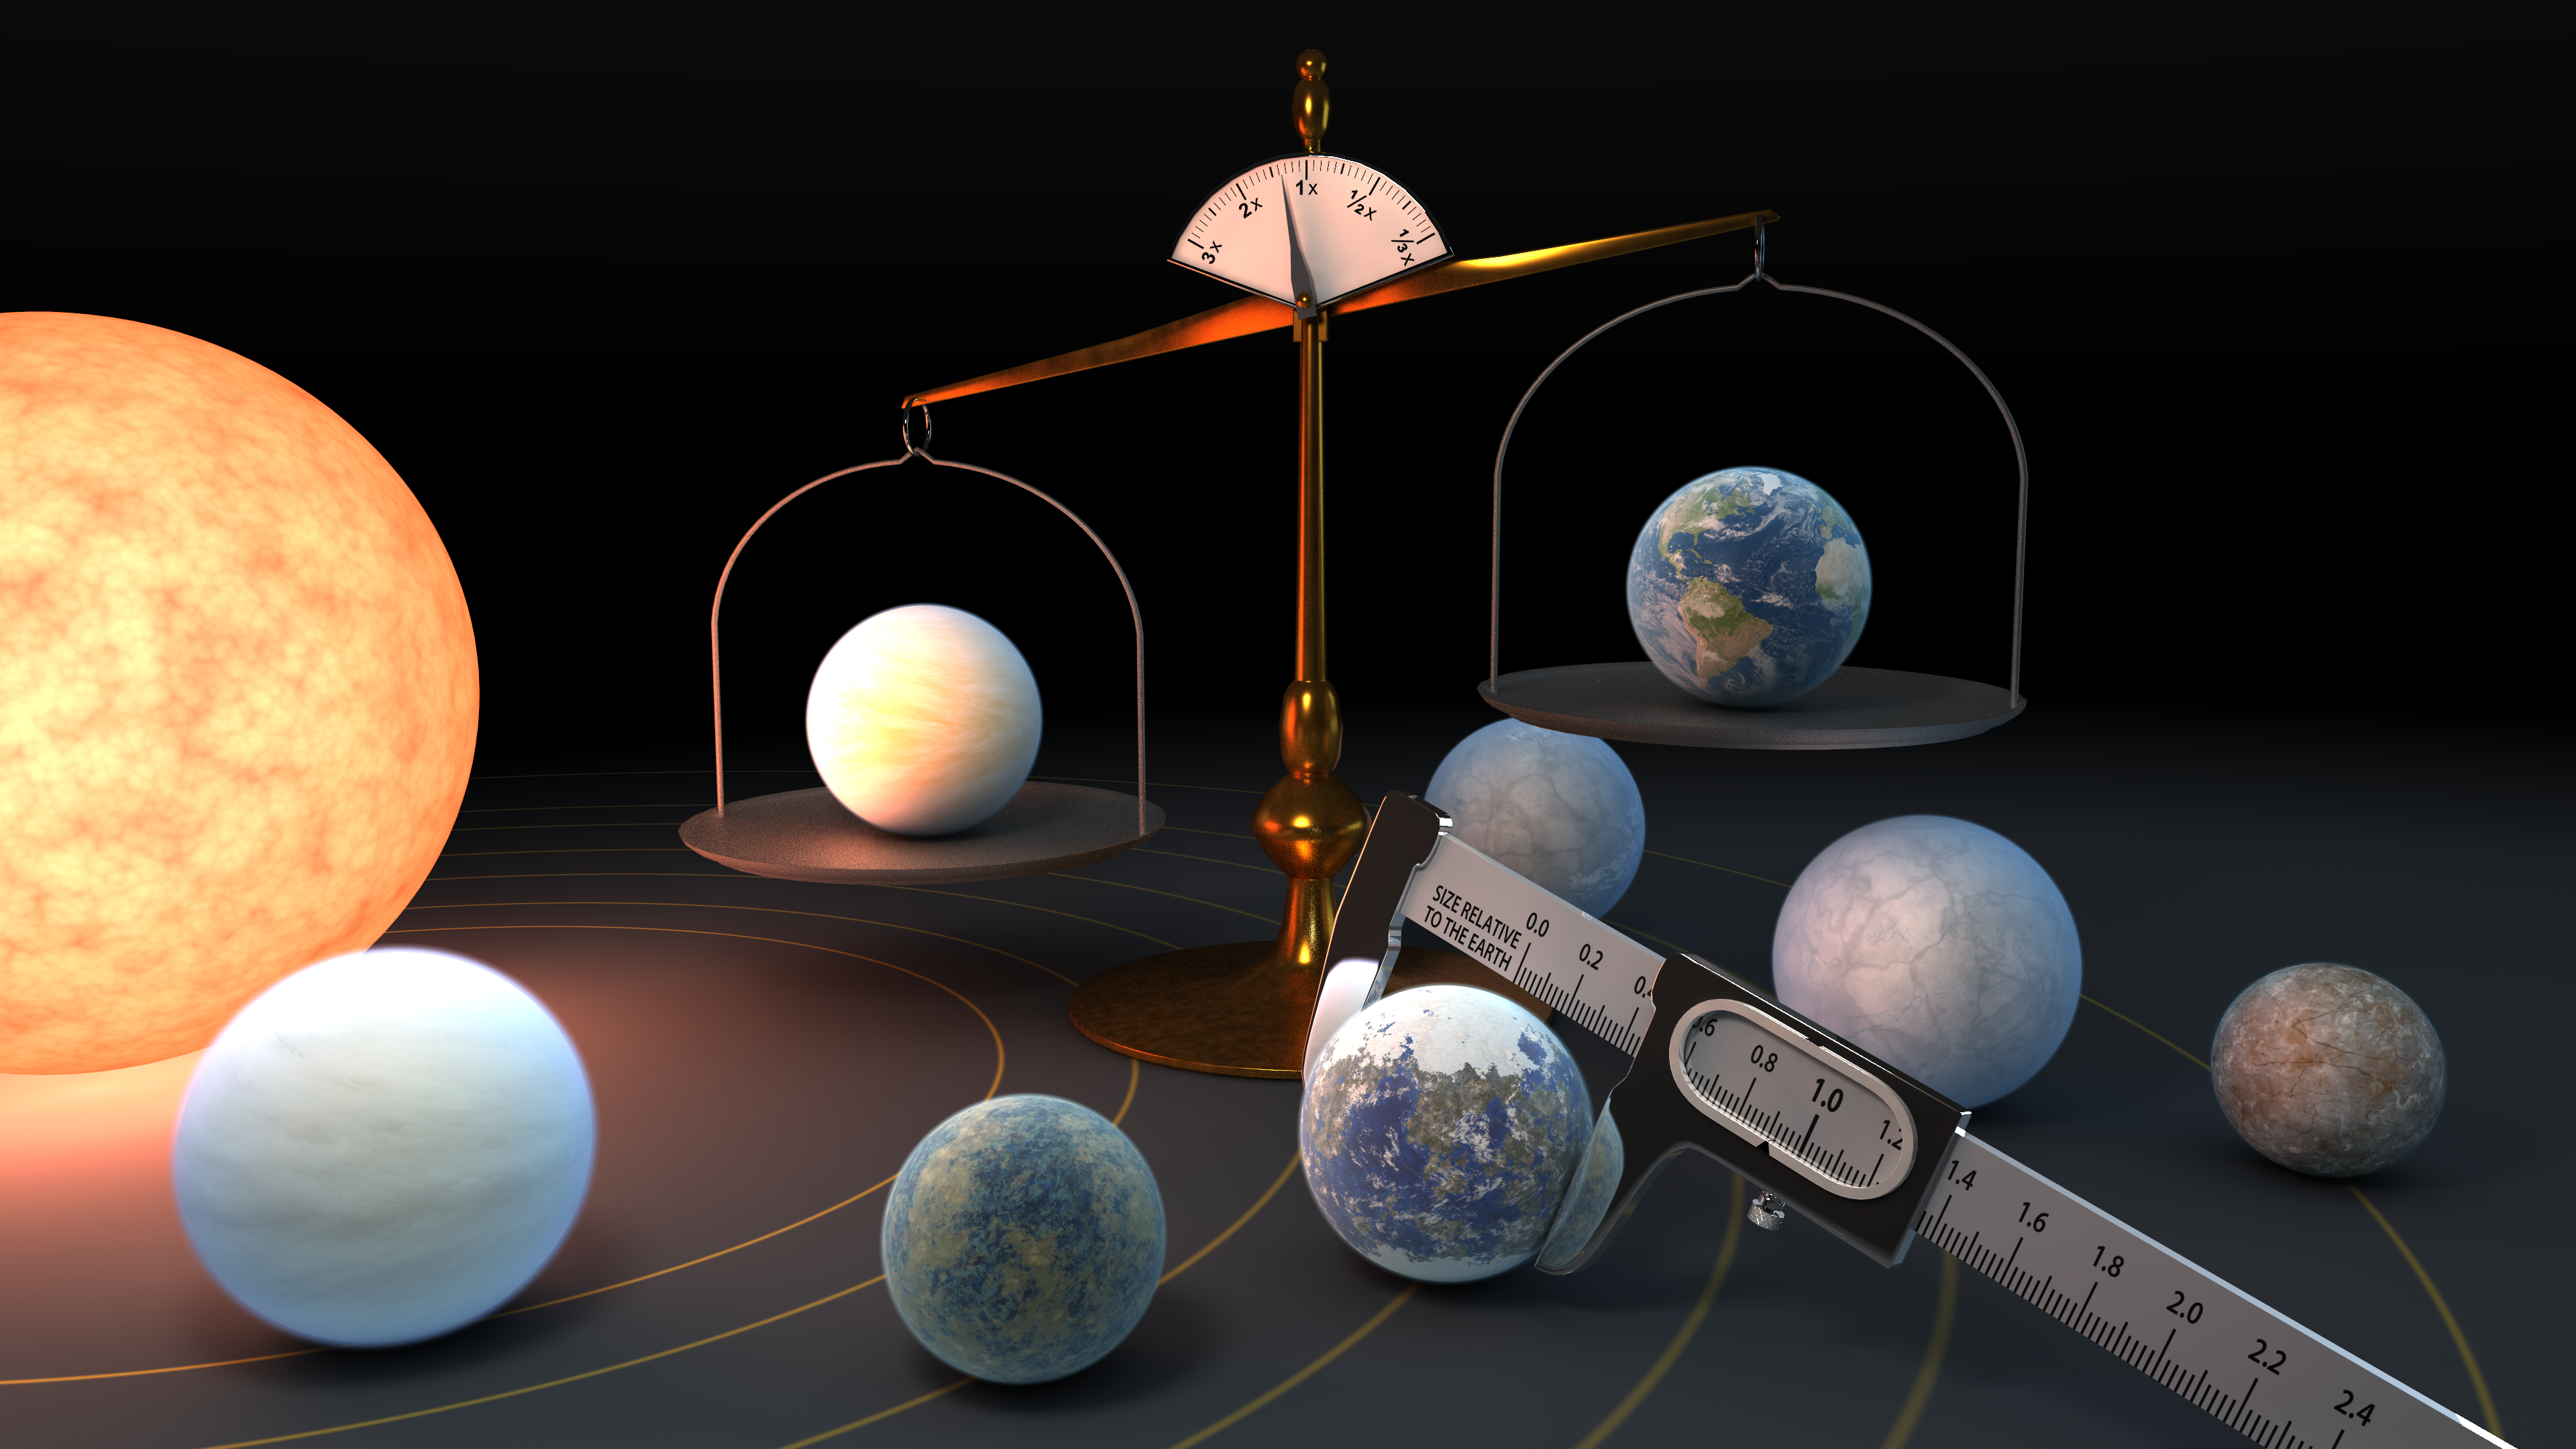

Measuring the Masses and Diameters of the TRAPPIST-1 Planets

Measuring the mass and diameter of a planet reveals its density, which can give scientists clues about its composition. Scientists now know the density of the seven TRAPPIST-1 planets with a higher precision than any other planets in the universe, other than those in our own solar system

Credit: NASA/JPL-Caltech/R. Hurt (IPAC)